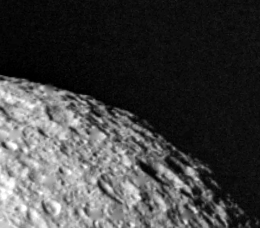

High Resolution View of Tethys

This highest-resolution view of Tethys was obtained Aug. 26 when Voyager 2 was 120,000 kilometers (74,500 miles) from this satellite of Saturn. This image was taken 1 1/2 hours after the spacecraft passed through the planet’s ring plane. The smallest features visible here are about 2.2 km. (1.4 mi.) across. The heavily cratered terrain implies a very old surface that has changed little since shortly after the solar system formed. Tethys is a bright object made largely of ice; it has a diameter of 1,050 km. (650 mi.). The Voyager project is managed for NASA by the Jet Propulsion Laboratory, Pasadena, Calif.

Credit: NASA/JPL